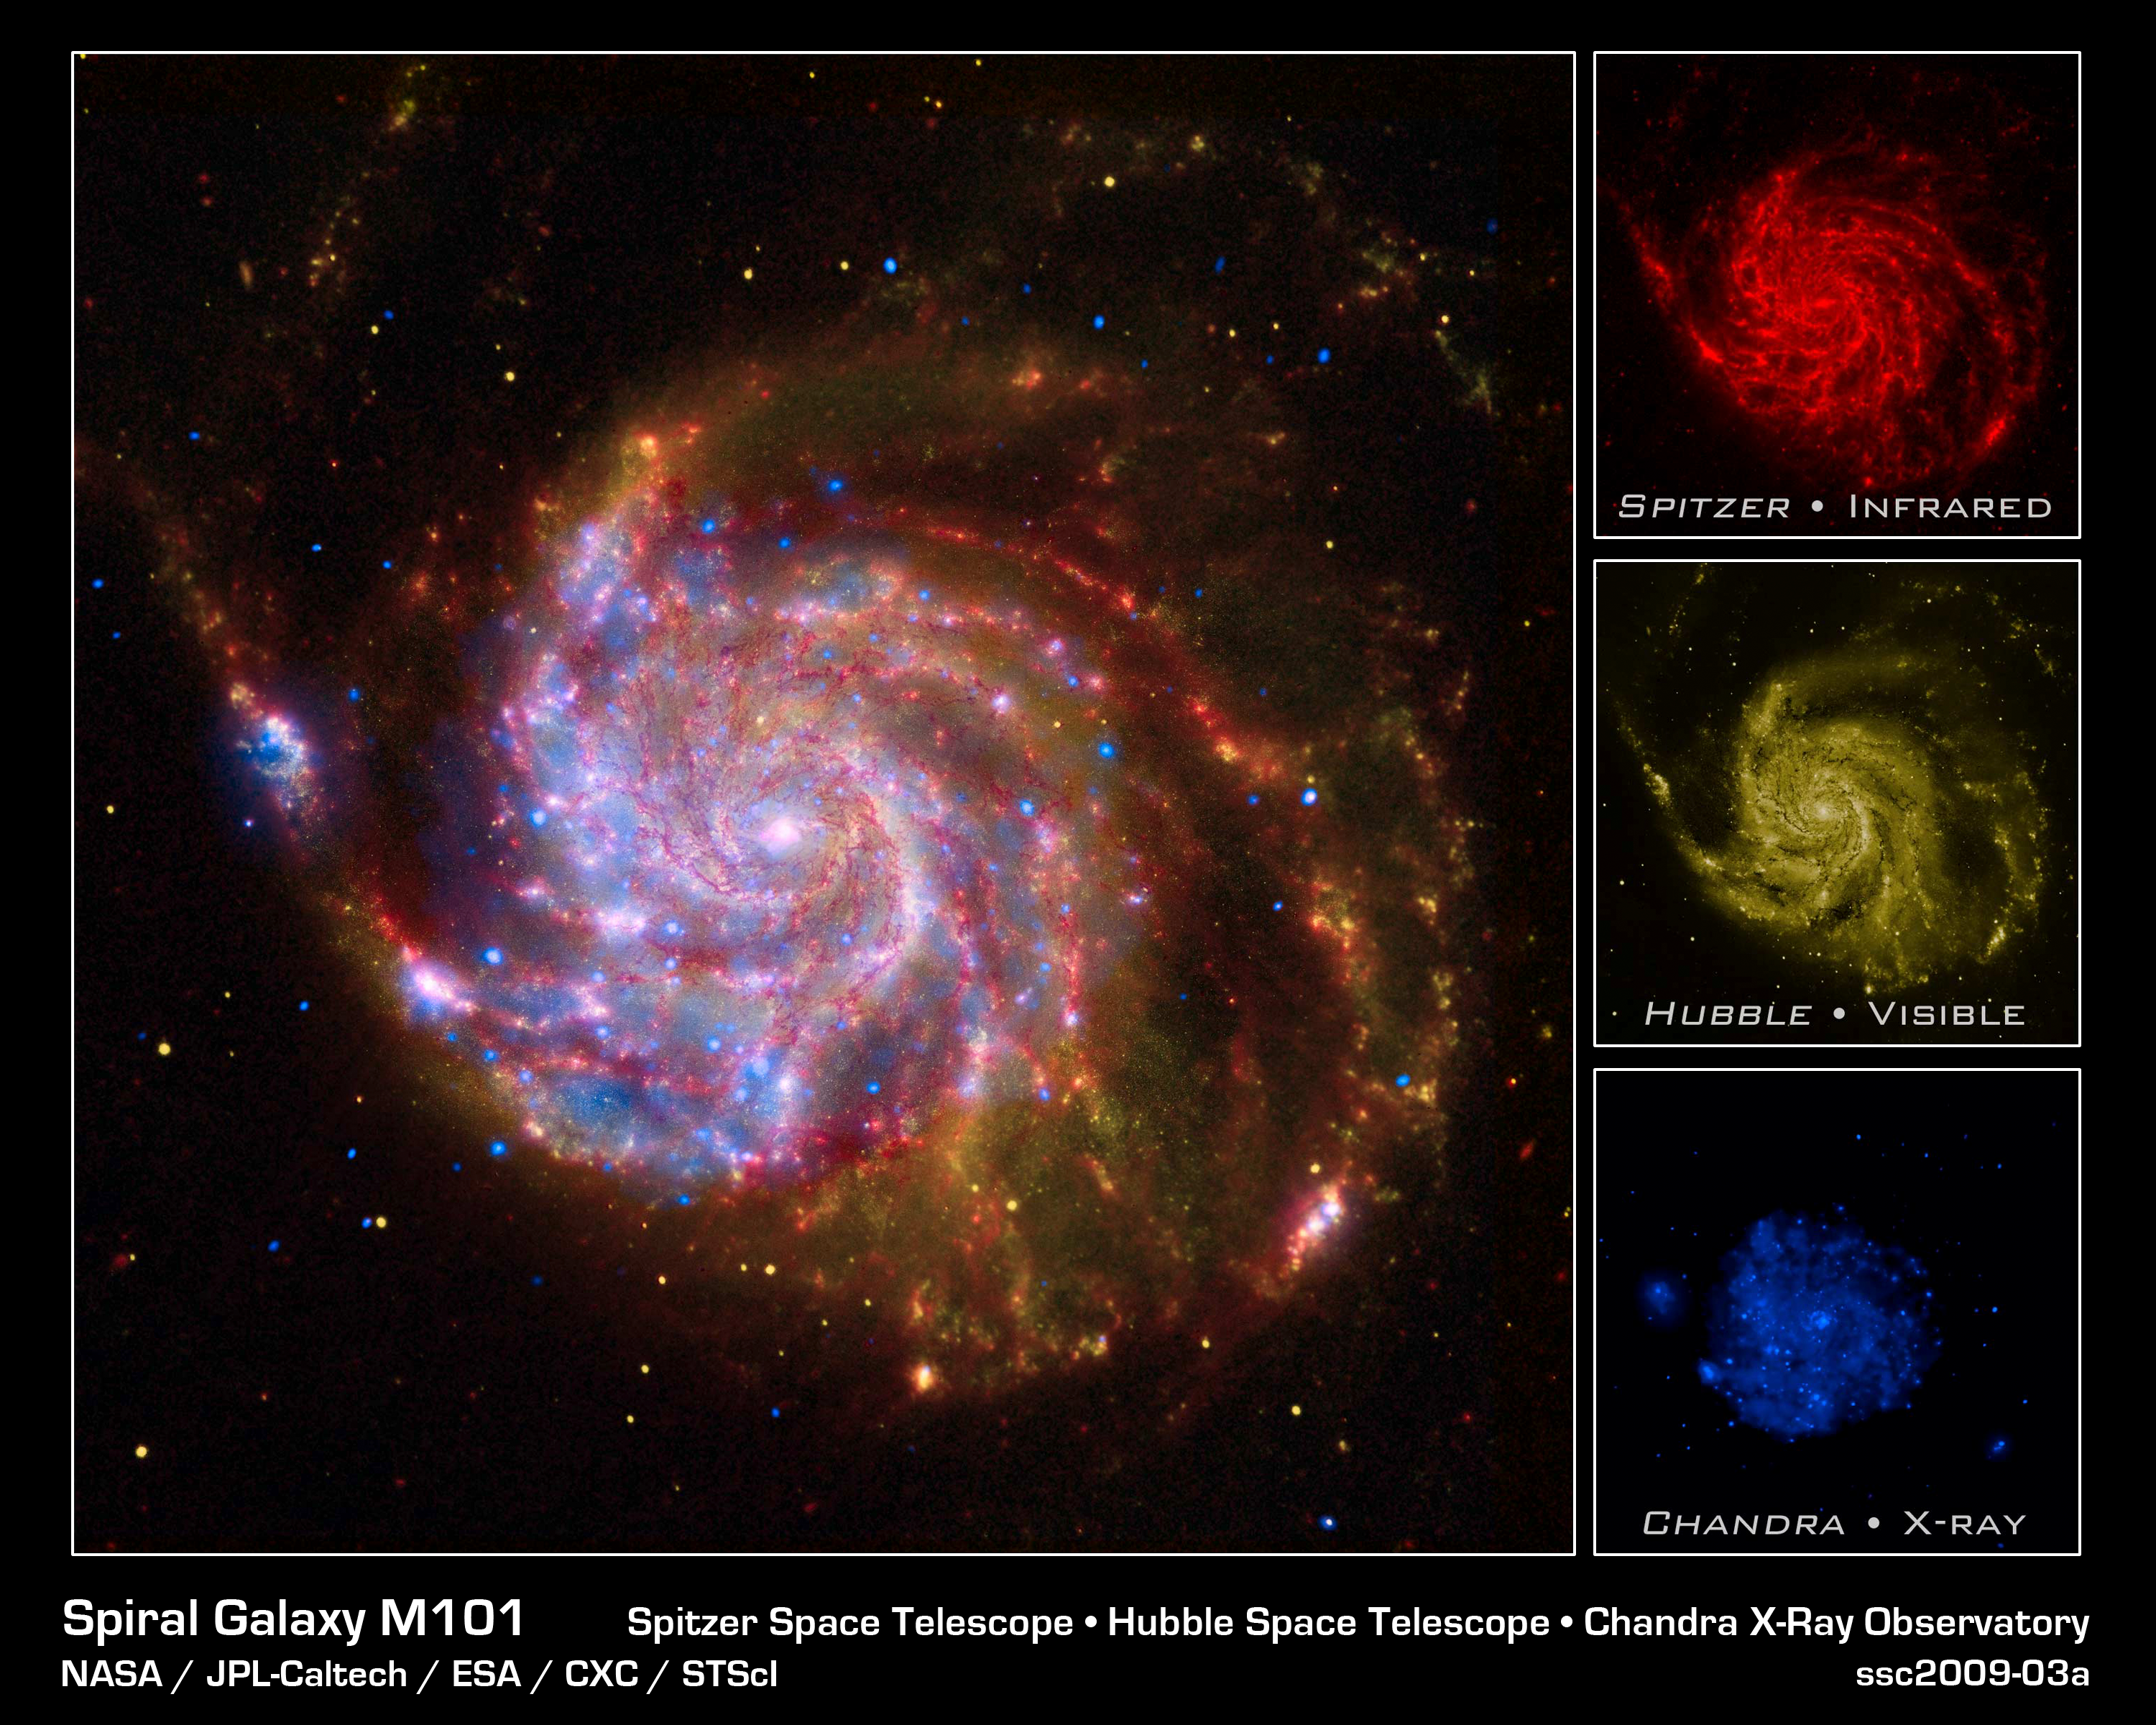

NASA's Great Observatories Celebrate the International Year of Astronomy

In 1609, Galileo improved the newly invented telescope, turned it toward the heavens, and revolutionized our view of the universe. In celebration of the 400th anniversary of this milestone, 2009 has been designated as the International Year of Astronomy.

Today, NASA's Great Observatories are continuing Galileo's legacy with stunning images and breakthrough science from the Hubble Space Telescope, the Spitzer Space Telescope, and the Chandra X-ray Observatory.

While Galileo observed the sky using visible light seen by the human eye, technology now allows us to observe in many wavelengths, including Spitzer's infrared view and Chandra's view in X-rays. Each wavelength region shows different aspects of celestial objects and often reveals new objects that could not otherwise be studied.

This image of the spiral galaxy Messier 101 is a composite of views from Spitzer, Hubble, and Chandra.

The red color shows Spitzer's view in infrared light. It highlights the heat emitted by dust lanes in the galaxy where stars can form.

The yellow color is Hubble's view in visible light. Most of this light comes from stars, and they trace the same spiral structure as the dust lanes.

The blue color shows Chandra's view in X-ray light. Sources of X-rays include million-degree gas, exploded stars, and material colliding around black holes.

Such composite images allow astronomers to see how features seen in one wavelength match up with those seen in another wavelength. It's like seeing with a camera, night vision goggles, and X-ray vision all at once.

In the four centuries since Galileo, astronomy has changed dramatically. Yet our curiosity and quest for knowledge remain the same. So, too, does our wonder at the splendor of the universe.

The International Year of Astronomy Great Observatories Image Unveiling is supported by the NASA Science Mission Directorate Astrophysics Division. The project is a collaboration between the Space Telescope Science Institute, the Spitzer Science Ce

Credit: NASA, ESA, CXC, JPL, Caltech and STScI